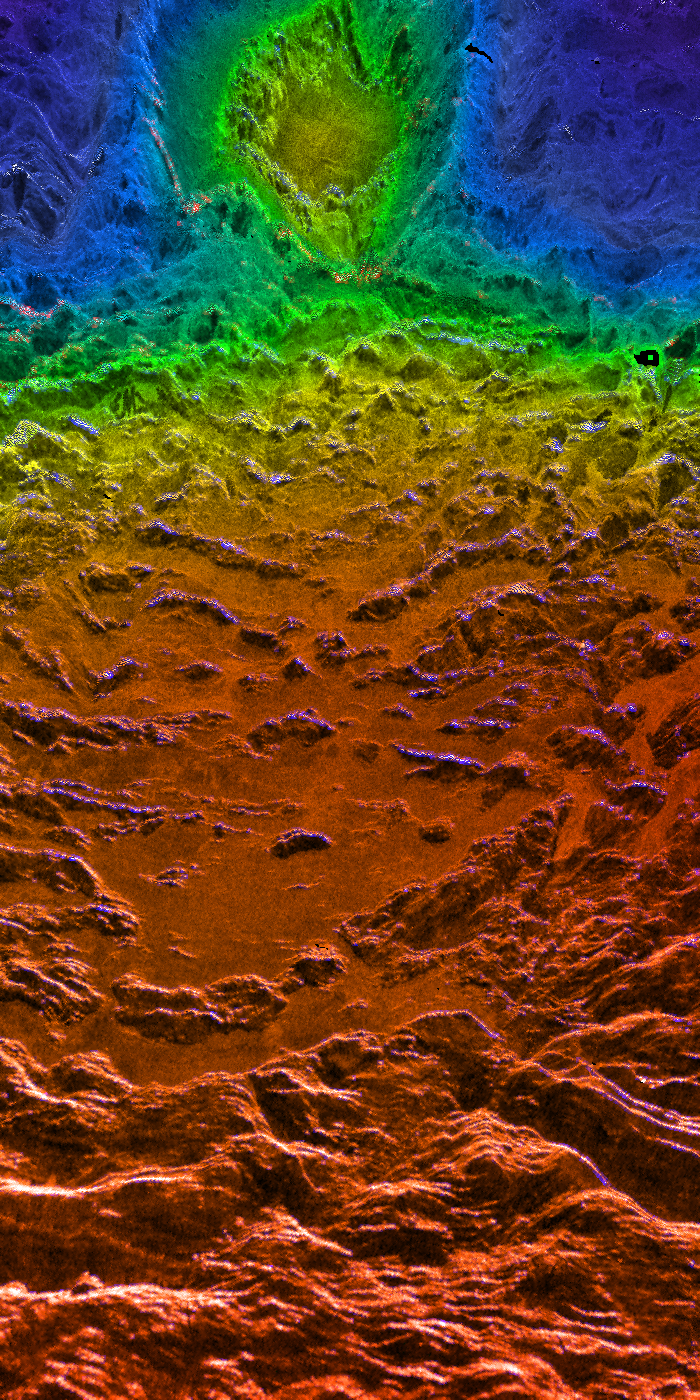

Looking Westward Across the Fortuna Tessera (Right Member of a Synthetic Stereo Pair)

This perspective view of Venus, generated by computer from Magellan data and color-coded with emissivity, is a look westward across the Fortuna Tessera toward the slopes of Maxwell Montes. The tessera terrain of both Fortuna and the slopes of Maxwell is characterized by roughly parallel north-south trending ridges. With a maximum elevation of roughly 11 km above the planetary reference surface (which has a radius of 6051 km), Maxwell is the highest mountain on Venus. The circular feature on the slopes of Maxwell is the crater Cleopatra, which has a diameter of approximately 100 km. Before the high-resolution Magellan images were available, Cleopatra was thought to be a volcanic feature because of its mountainous location and the lava flow visible emanating from the crater and flooding the toughs of the foreground terrain. The Magellan images, however, clearly show an ejecta blanket characteristic of an impact origin around Cleopatra. Other Venusian craters have associated outflow features, but these do not resemble the flow from Cleopatra. The difference may be the result of unique target conditions (high elevation, and perhaps high subsurface temperatures if Maxwell is still actively being supported by activity in the interior of Venus), or may simply be the consequence of the formation of the crater on an unusually steep slope. The sides of Maxwell are also characteristically brighter than the lower but otherwise similar foreground terrain because they reflect the microwave signal more efficiently; various hypotheses have been advanced to account for this increased reflectivity and corresponding decreased emissivity (indicated by the blue color). This image is the right member of a synthetic stereo pair; the other image is PIA00315. To view the region in stereo, download the two images, arrange them side by side on the screen or in hardcopy, and view this image with the right eye and the other with the left. For best viewing, use a stereoscope or size the images so that their width is close to the interpupillary distance, about 6.6 cm (2.6 inches). Magellan MIDR quadrangle* containing this image: F-66N012. Image resolution (m): 75. Size of region shown (E-W x N-S, in km): ~300 x 140 at front. Range of emissivities from violet to red: 0.30 — 0.90. Vertical exaggeration: 20. Azimuth of viewpoint (deg clockwise from East): 345. Elevation of viewpoint (km): 300. *Quadrangle name indicates approximate center latitude (N=north, S=south) and center longitude (East). This mosaic is not a standard Magellan product, but was created to provide data for the view seen here.

Credit: NASA/JPL/USGS